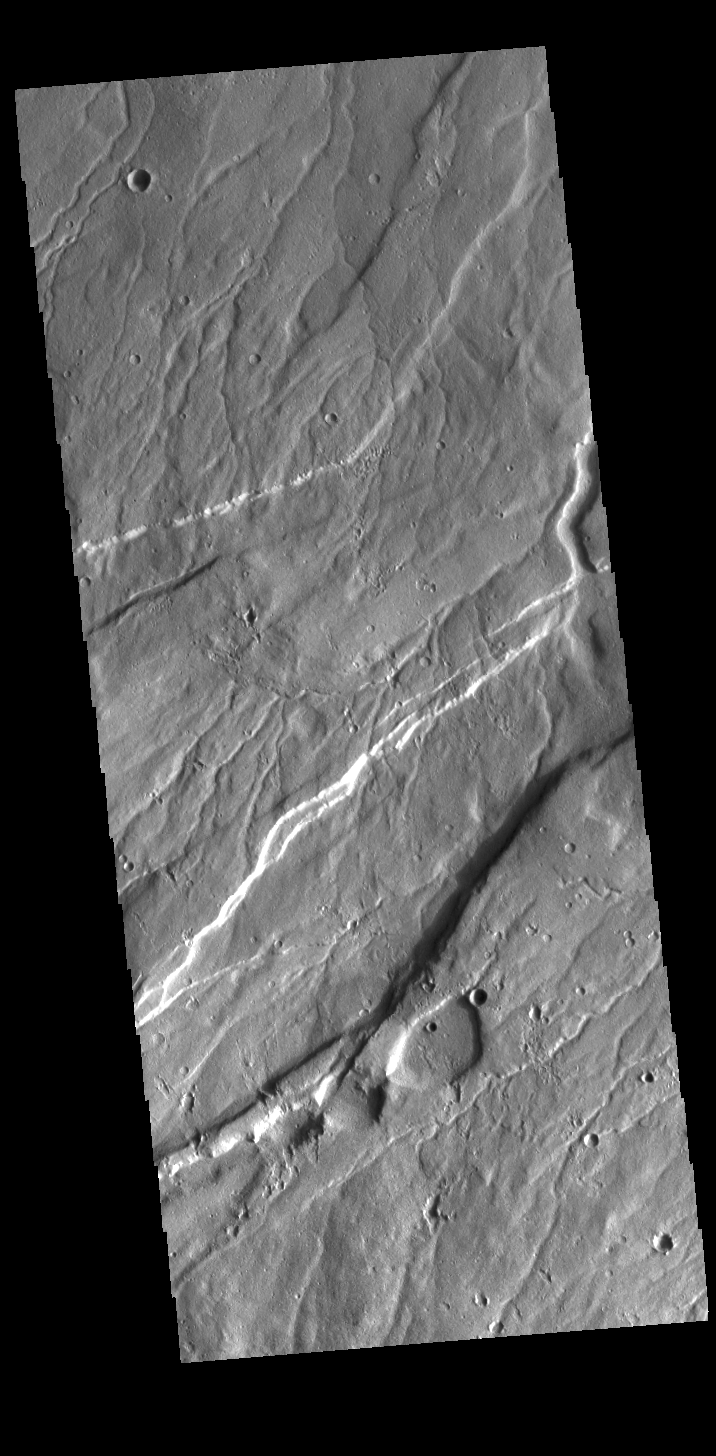

Ravius Valles

Today’s VIS image is located on the northern part of Alba Mons. The large linear depressions are graben, a tectonic feature created by faulting. The small channels are part of Ravius Valles. Ravius Valles dissects a broad area on this part of Alba Mons. The channel field is 388km wide (241 miles).

Credit: NASA/JPL-Caltech/ASU